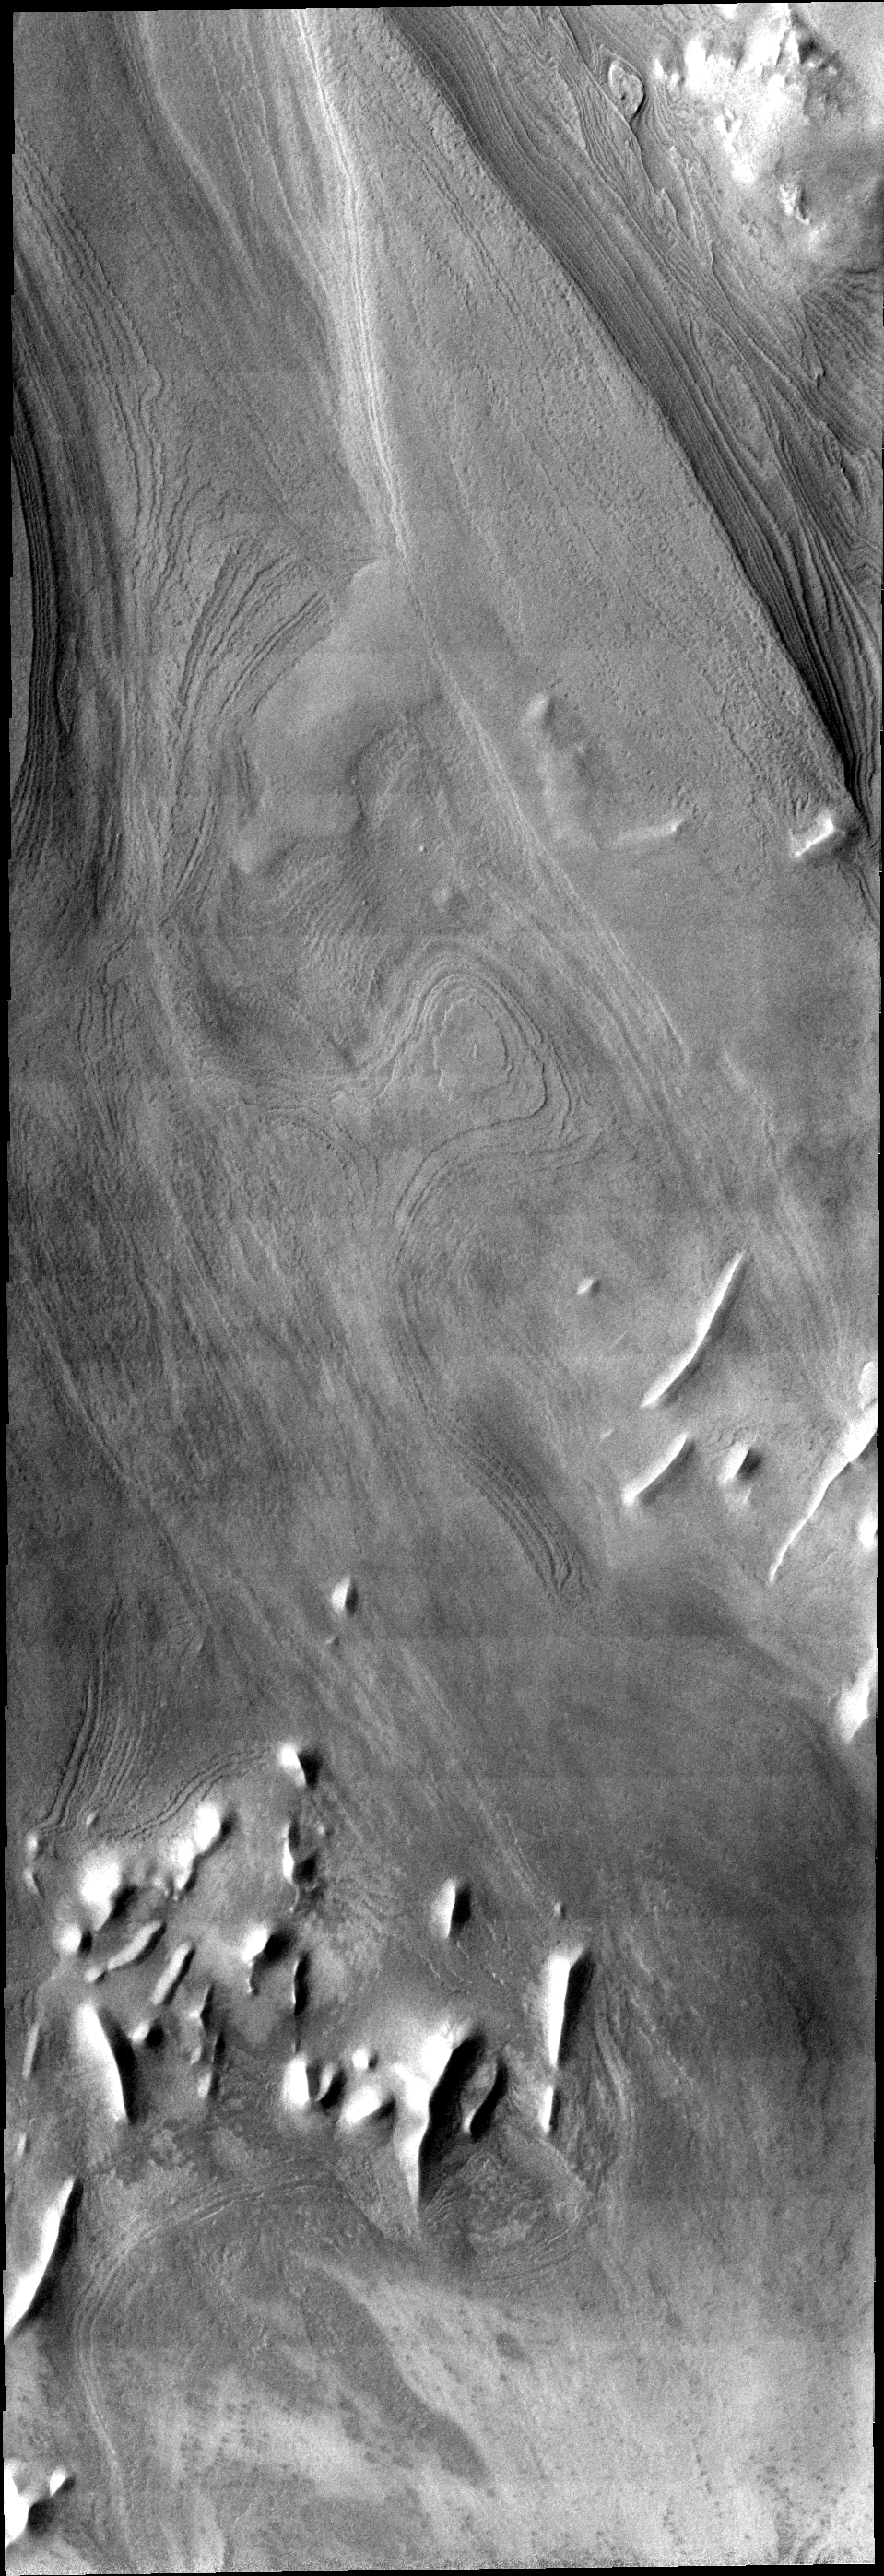

Polar Layers

This VIS image illlustrates how distinct polar layers appear with no frost cover. This image was collected during the height of summer at the south pole of Mars.

Image information: VIS instrument. Latitude 80.7S, Longitude 295.6E. 17 meter/pixel resolution.

Note: this THEMIS visual image has not been radiometrically nor geometrically calibrated for this preliminary release. An empirical correction has been performed to remove instrumental effects. A linear shift has been applied in the cross-track and down-track direction to approximate spacecraft and planetary motion. Fully calibrated and geometrically projected images will be released through the Planetary Data System in accordance with Project policies at a later time.

NASA’s Jet Propulsion Laboratory manages the 2001 Mars Odyssey mission for NASA’s Office of Space Science, Washington, D.C. The Thermal Emission Imaging System (THEMIS) was developed by Arizona State University, Tempe, in collaboration with Raytheon Santa Barbara Remote Sensing. The THEMIS investigation is led by Dr. Philip Christensen at Arizona State University. Lockheed Martin Astronautics, Denver, is the prime contractor for the Odyssey project, and developed and built the orbiter. Mission operations are conducted jointly from Lockheed Martin and from JPL, a division of the California Institute of Technology in Pasadena.

Credit: NASA/JPL/ASU